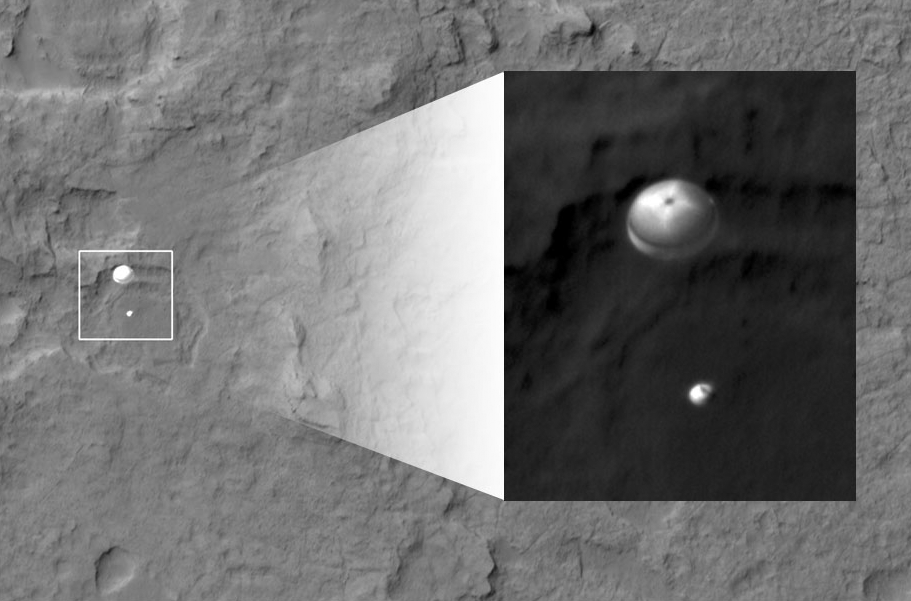

Curiosity Spotted on Parachute by Orbiter

NASA’s Curiosity rover and its parachute were spotted by NASA’s Mars Reconnaissance Orbiter as Curiosity descended to the surface on Aug. 5 PDT (Aug. 6 EDT). The High-Resolution Imaging Science Experiment (HiRISE) camera captured this image of Curiosity while the orbiter was listening to transmissions from the rover. Curiosity and its parachute are in the center of the white box; the inset image is a cutout of the rover stretched to avoid saturation. The rover is descending toward the etched plains just north of the sand dunes that fringe “Mt. Sharp.” From the perspective of the orbiter, the parachute and Curiosity are flying at an angle relative to the surface, so the landing site does not appear directly below the rover.

The parachute appears fully inflated and performing perfectly. Details in the parachute, such as the band gap at the edges and the central hole, are clearly seen. The cords connecting the parachute to the back shell cannot be seen, although they were seen in the image of NASA’s Phoenix lander descending, perhaps due to the difference in lighting angles. The bright spot on the back shell containing Curiosity might be a specular reflection off of a shiny area. Curiosity was released from the back shell sometime after this image was acquired.

This view is one product from an observation made by HiRISE targeted to the expected location of Curiosity about one minute prior to landing. It was captured in HiRISE CCD RED1, near the eastern edge of the swath width (there is a RED0 at the very edge). This means that the rover was a bit further east or downrange than predicted.

The image scale is 13.2 inches (33.6 centimeters) per pixel.

HiRISE is one of six instruments on NASA’s Mars Reconnaissance Orbiter. The University of Arizona, Tucson, operates the orbiter’s HiRISE camera, which was built by Ball Aerospace & Technologies Corp., Boulder, Colo. NASA’s Jet Propulsion Laboratory, a division of the California Institute of Technology in Pasadena, manages the Mars Reconnaissance Orbiter Project for NASA’s Science Mission Directorate, Washington. Lockheed Martin Space Systems, Denver, built the spacecraft.

Credit: NASA/JPL-Caltech/Univ. of Arizona